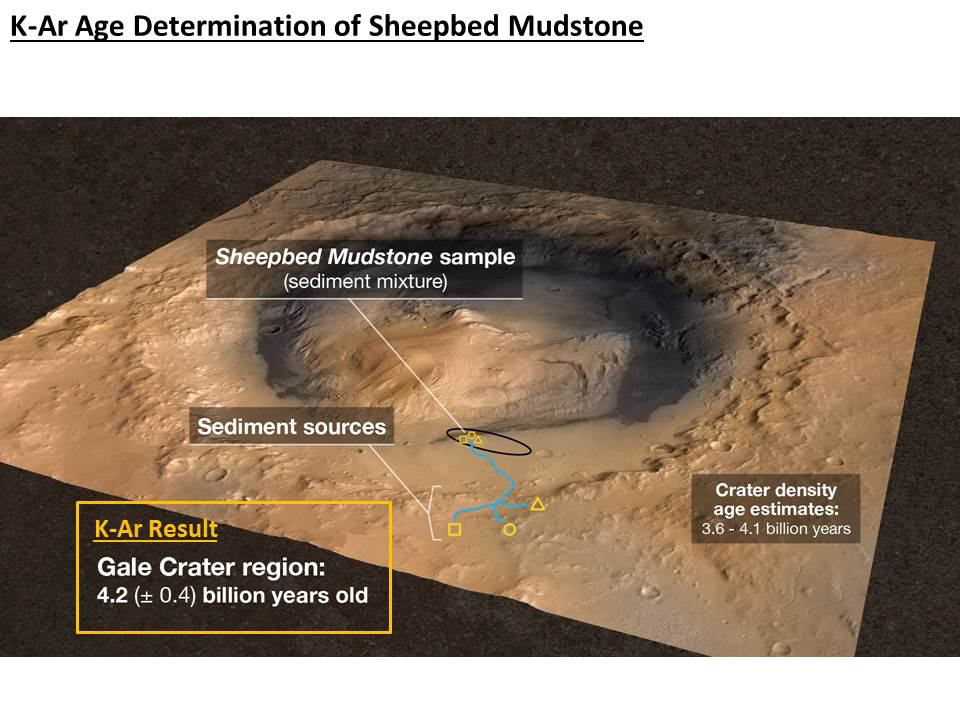

Measuring the Age of a Rock on Mars

A rock in the Sheepbed mudstone deposit in the Yellowknife Bay area inside Gale Crater is the first rock on Mars ever to be dated by laboratory analysis of its ingredients. The analysis using measurements of the rock’s potassium and argon content by NASA’s Curiosity Mars rover yielded an estimate that it is 3.86 billion to 4.56 billion years old.

The mudstone is a sedimentary rock formed by particles that had started in rocks at higher elevations — labelled on this image as “sediment sources” — and washed downslope before being deposited at Yellowknife Bay.

The age measured for the rock is not the depositional age of the mudstone. Researchers calculate that it is a mixture of the ages of the mineral components delivered to the mudstone via stream transport from the crater rim and the highlands beyond, as indicated by the yellow symbols. Estimates of age based on the density of impact craters on different areas of Mars put the Gale impact and surrounding highlands in the range 3.6 billion to 4.1 billion years old, a good match to the new age estimate from laboratory analysis.

An unannotated version of the underlying image is available at PIA16475. This image combines elevation data from the High Resolution Stereo Camera on the European Space Agency’s Mars Express orbiter, image data from the Context Camera on NASA’s Mars Reconnaissance Orbiter, and color information from Viking Orbiter imagery.

NASA’s Jet Propulsion Laboratory, Pasadena, Calif., manages the Mars Science Laboratory Project and the mission’s Curiosity rover for NASA’s Science Mission Directorate in Washington. The rover was designed and assembled at JPL, a division of the California Institute of Technology in Pasadena.

Credit: NASA/JPL-Caltech